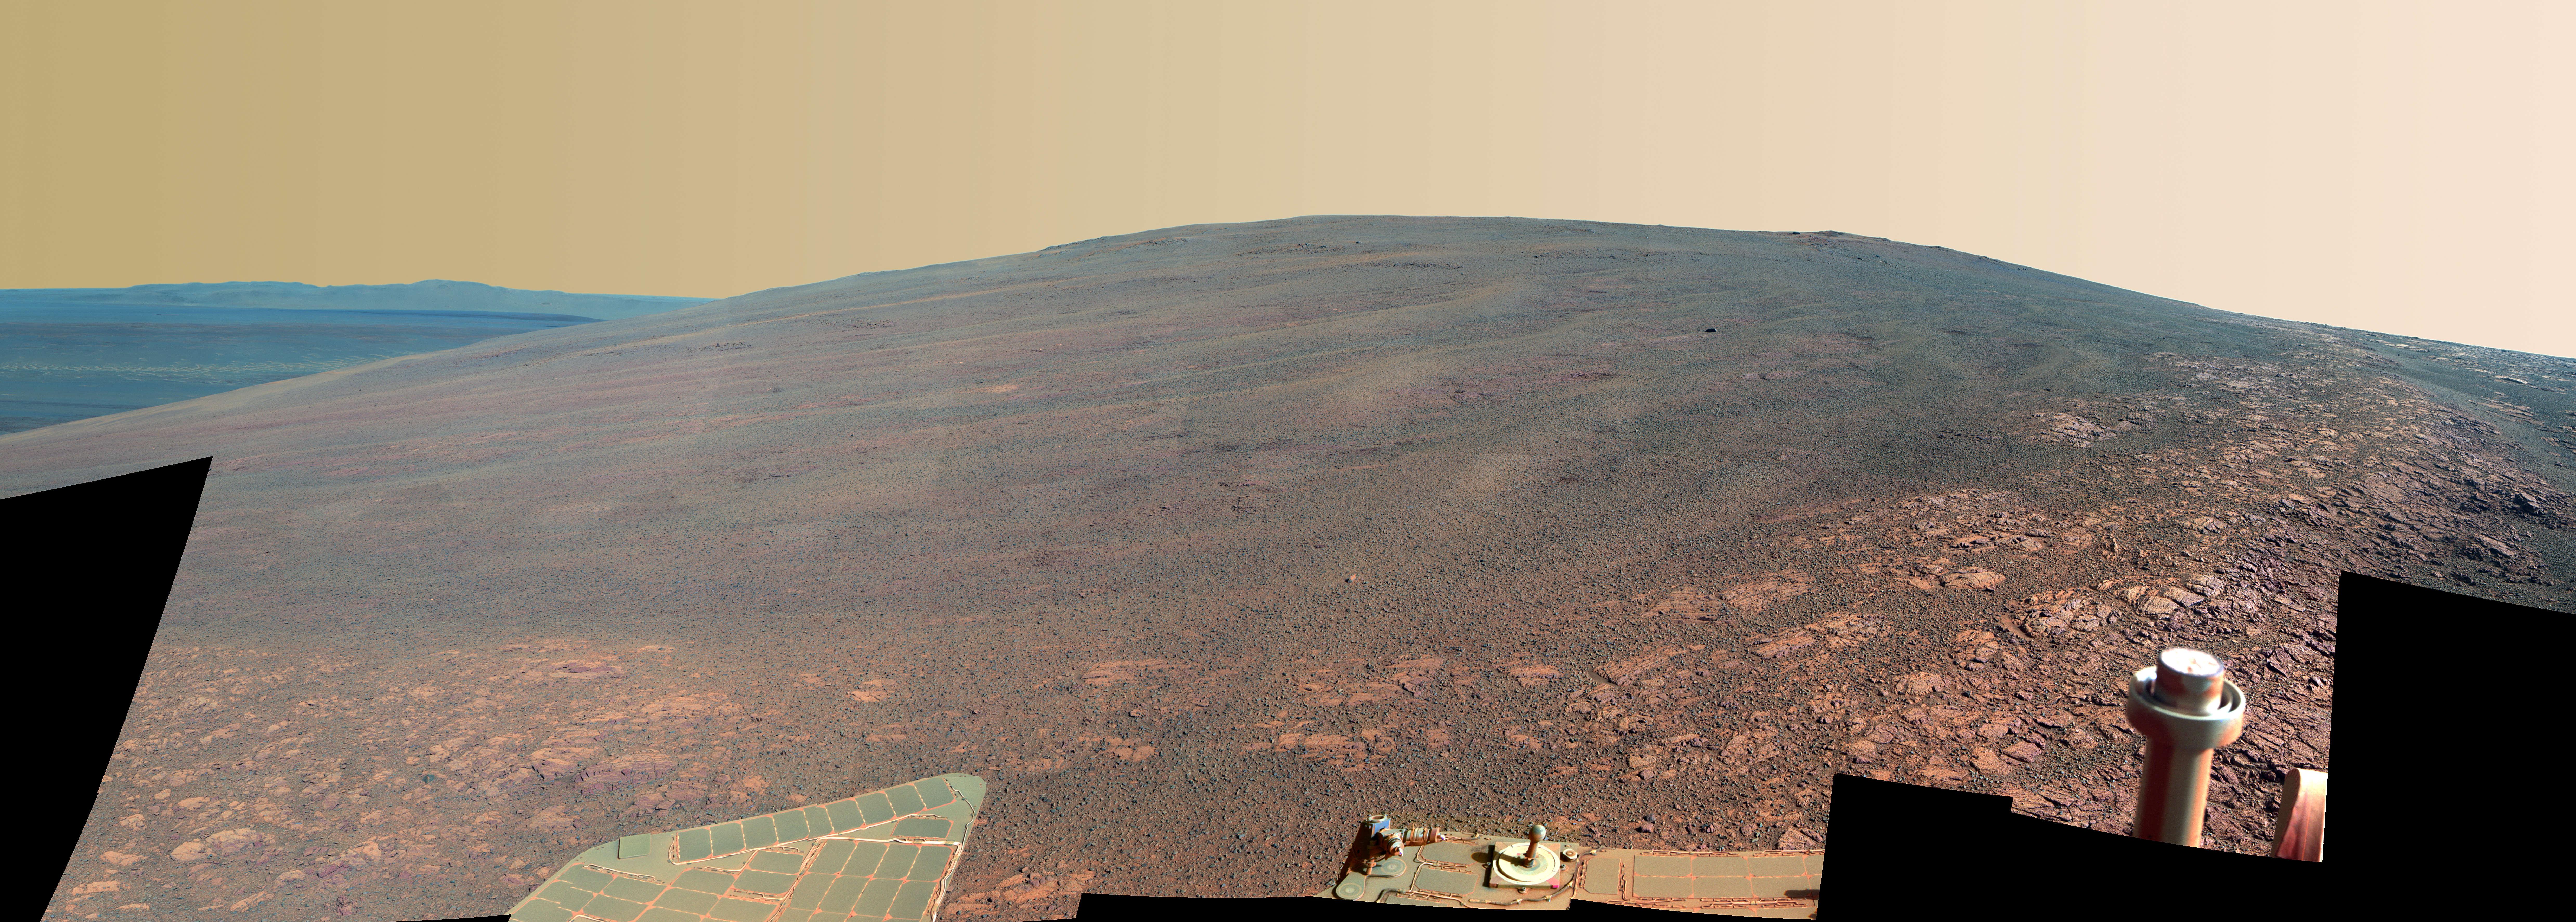

‘Murray Ridge’ on Rim of Endeavour Crater on Mars, False Color

This scene shows the “Murray Ridge” portion of the western rim of Endeavour Crater on Mars, as seen by NASA’s Opportunity rover. It is presented in false color to make some differences between materials easier to see.

The ridge rises about 130 feet (40 meters) above the surrounding plain, between “Solander Point” at the north end of the ridge and “Cape Tribulation,” beyond Murray Ridge to the south. This view does not show the entire ridge. The visible ridge line is about 33 feet (10 meters) above the rover’s location when the component images were taken.

The scene sweeps from east to south. The planar (flat) rocks in the foreground at the base of the hill are part of a layer of rocks laid down around the margins of the crater rim. At this location, Opportunity is sitting at the intersection between the Meridiani Planum sandstone plains and the rocks of the Endeavour Crater rim. On the upper left, the view is directed about 22 kilometers (14 miles) across the center of Endeavour crater to the eastern rim.

Opportunity landed on Mars in January 2004 and has been investigating parts of Endeavour’s western rim since August 2012.

The scene combines several images taken by the panoramic camera (Pancam) on NASA’s Mars Exploration Rover Opportunity during the 3,446th Martian day, or sol, of the mission’s work on Mars (Oct. 3, 2013) and the following three sols. On Sol 3451 (Oct. 8, 2013), Opportunity began climbing the ridge. The slope offers outcrops that contain clay minerals detected from orbit and also gives the rover a northward tilt that provides a solar-energy advantage during the Martian southern hemisphere’s autumn and winter.

The rover team chose to call this feature Murray Ridge in tribute to Bruce Murray (1931-2013), an influential advocate for planetary exploration who was a member of the science teams for NASA’s earliest missions to Mars and later served as director of NASA’s Jet Propulsion Laboratory.

This view merges exposures taken through three of the Pancam’s color filters, centered on wavelengths of 753 nanometers (near-infrared), 535 nanometers (green) and 432 nanometers (violet).

Credit: NASA/JPL-Caltech/Cornell/ASU